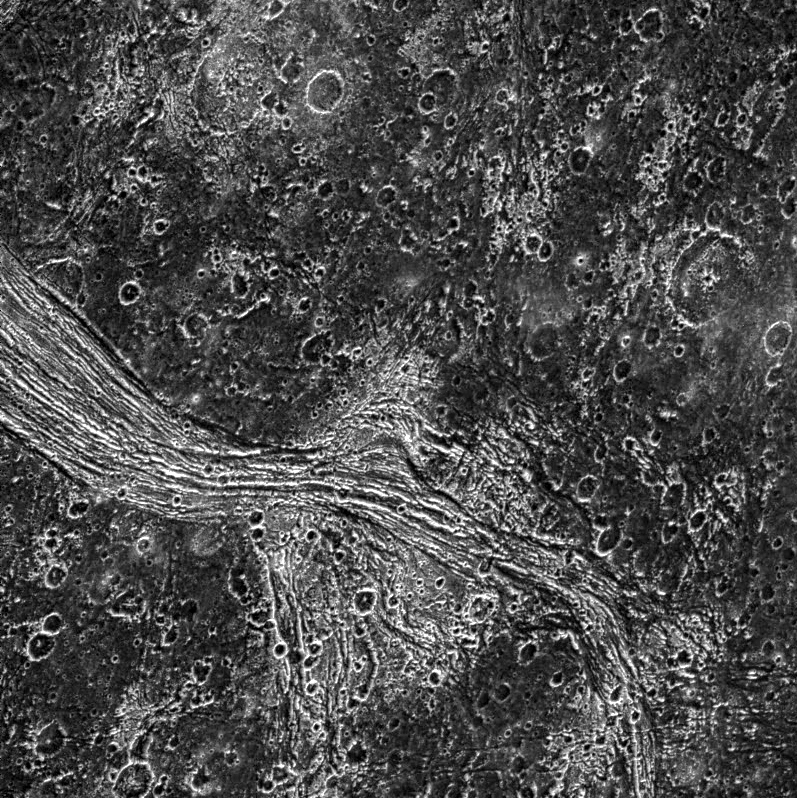

Marius Regio, Ganymede

This image shows a highly fractured lane of grooved terrain, Lagash Sulcus, which runs through an area of heavily cratered dark terrain within Marius Regio on Jupiter’s moon Ganymede. The boundary between these two units is marked by a deep trough. Outside the groove lane, little fracturing is evident, suggesting that deformation is largely concentrated within the bright grooved area. The bright, heart-shaped feature just below the image center may be a patch of bright terrain, or the feature may be related to ancient impact event.

North is to the top of the picture and the sun illuminates the surface from the upper right. The image, centered at 17 degrees south latitude and 156 degrees longitude, covers an area approximately 230 by 230 kilometers. The resolution is 288 meters per picture element. The images were taken on June 6, 1997 at 14 hours, 56 minutes, 11 seconds Universal Time at a range of 28655 kilometers by the Solid State Imaging (SSI) system on NASA’s Galileo spacecraft.

The Jet Propulsion Laboratory, Pasadena, CA manages the Galileo mission for NASA’s Office of Space Science, Washington, DC.

Credit: NASA/JPL/Brown University